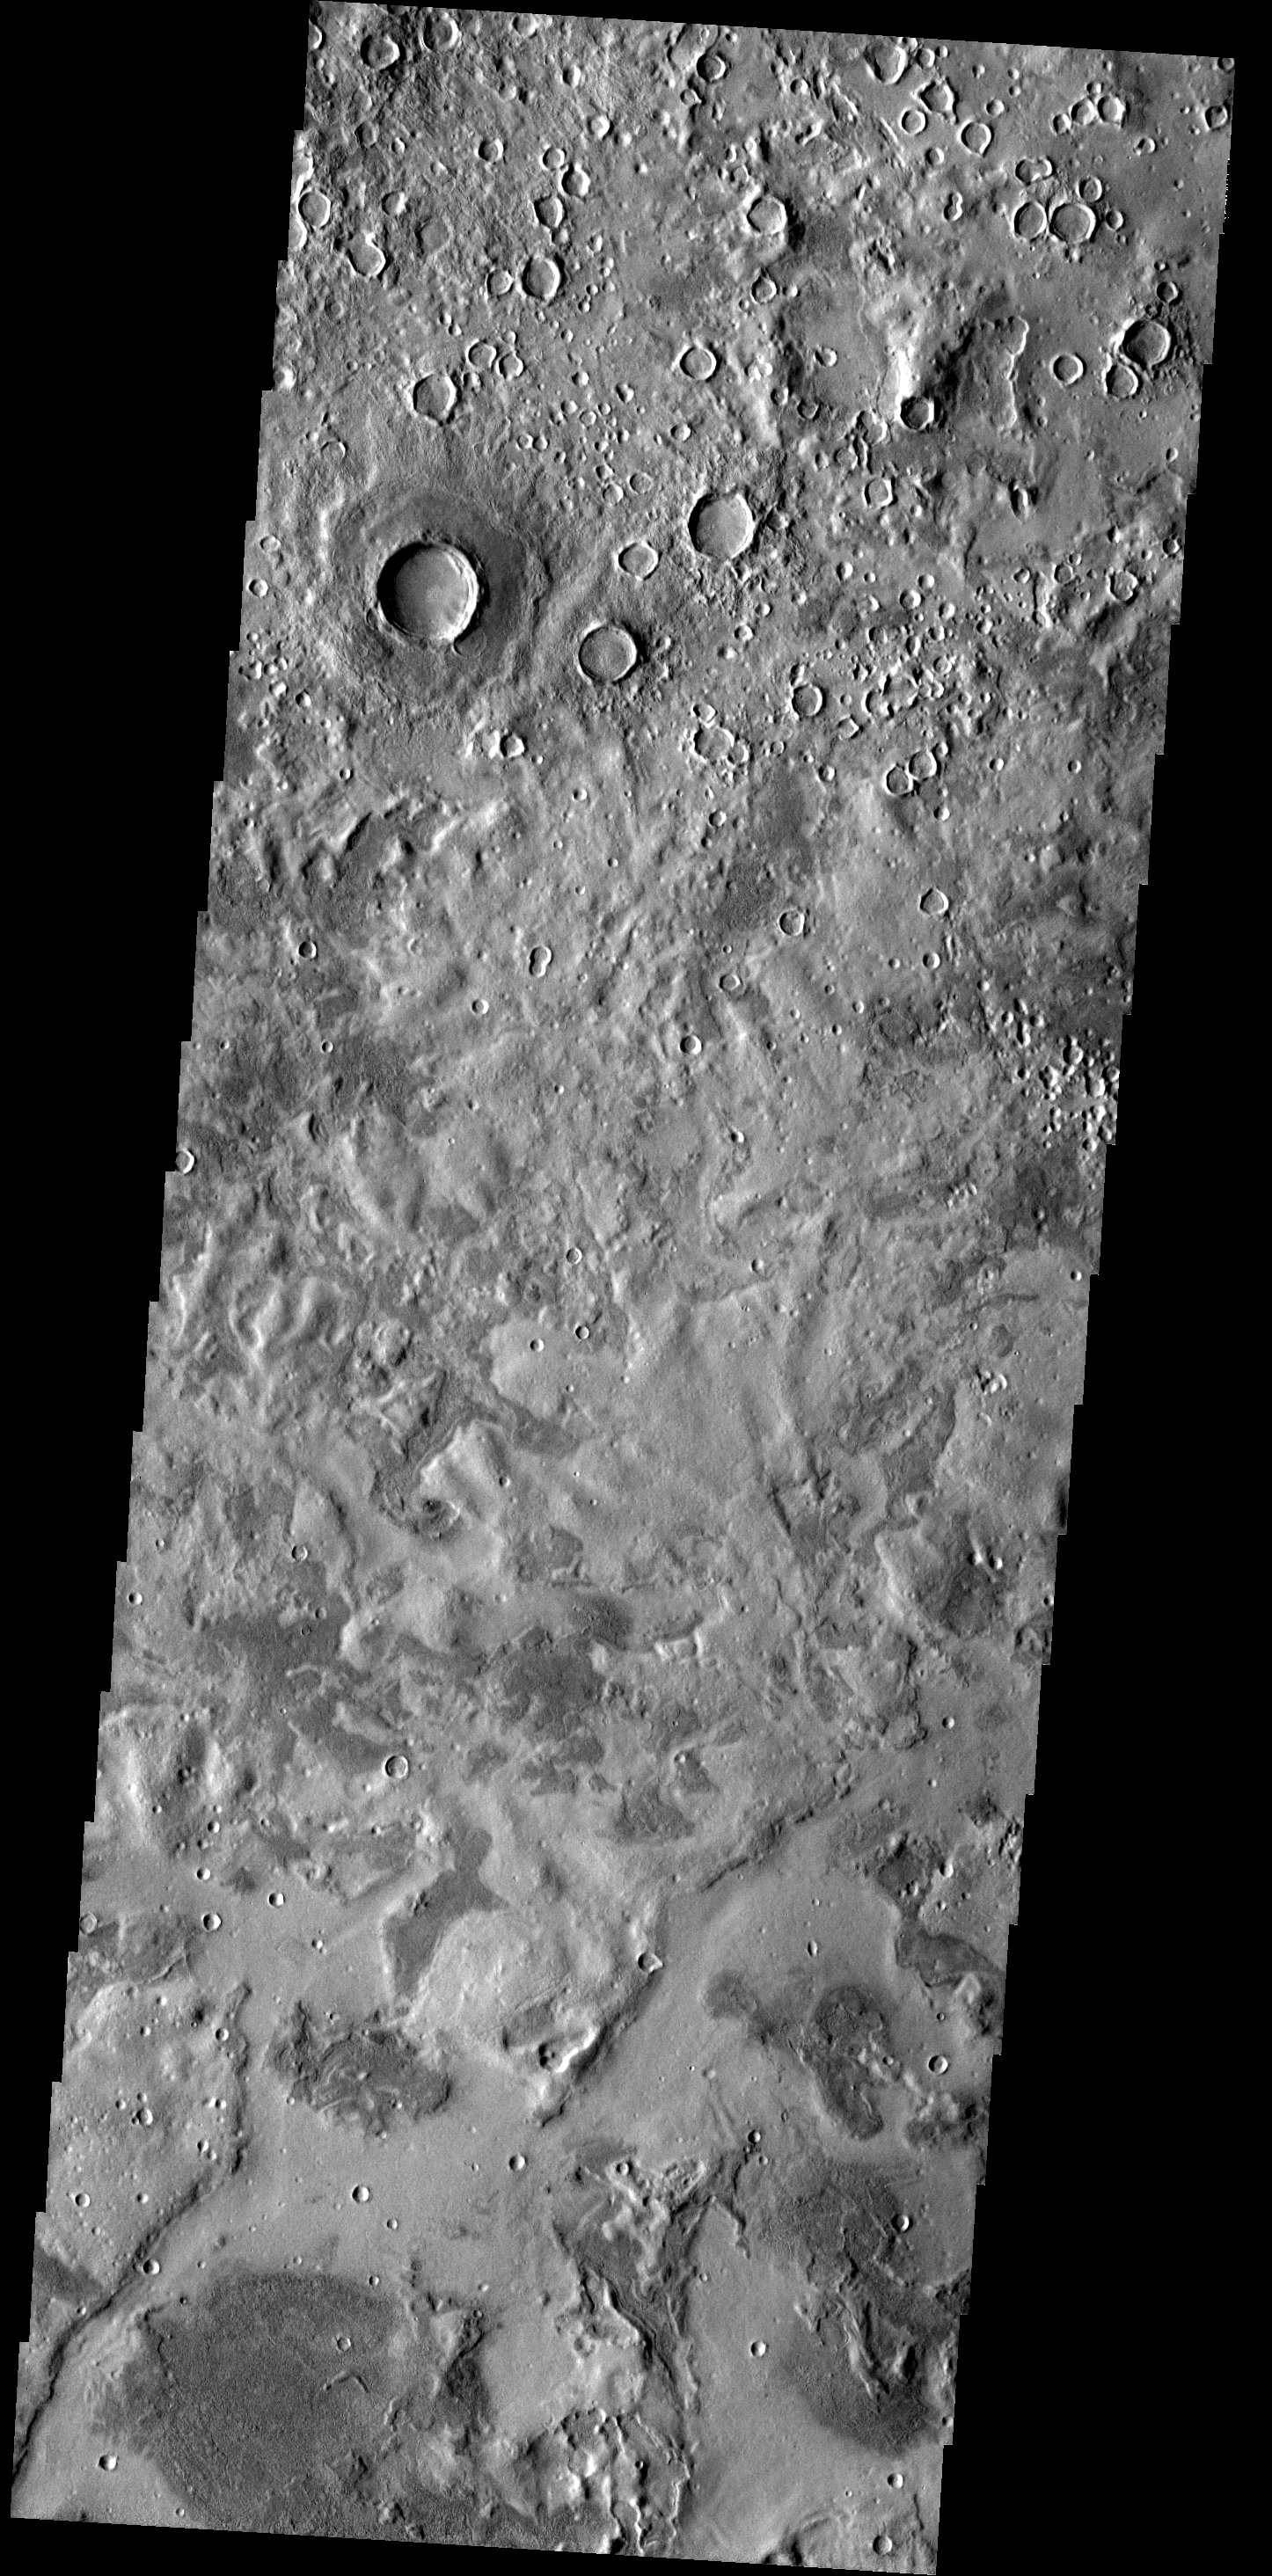

Utopia Planitia

This unusual surface texture is found in Utopia Planitia.

Image information: VIS instrument. Latitude 39.2N, Longitude 107.6E. 19 meter/pixel resolution.

Please see the THEMIS Data Citation Note for details on crediting THEMIS images.

Note: this THEMIS visual image has not been radiometrically nor geometrically calibrated for this preliminary release. An empirical correction has been performed to remove instrumental effects. A linear shift has been applied in the cross-track and down-track direction to approximate spacecraft and planetary motion. Fully calibrated and geometrically projected images will be released through the Planetary Data System in accordance with Project policies at a later time.

NASA’s Jet Propulsion Laboratory manages the 2001 Mars Odyssey mission for NASA’s Office of Space Science, Washington, D.C. The Thermal Emission Imaging System (THEMIS) was developed by Arizona State University, Tempe, in collaboration with Raytheon Santa Barbara Remote Sensing. The THEMIS investigation is led by Dr. Philip Christensen at Arizona State University. Lockheed Martin Astronautics, Denver, is the prime contractor for the Odyssey project, and developed and built the orbiter. Mission operations are conducted jointly from Lockheed Martin and from JPL, a division of the California Institute of Technology in Pasadena.

Credit: NASA/JPL/ASU